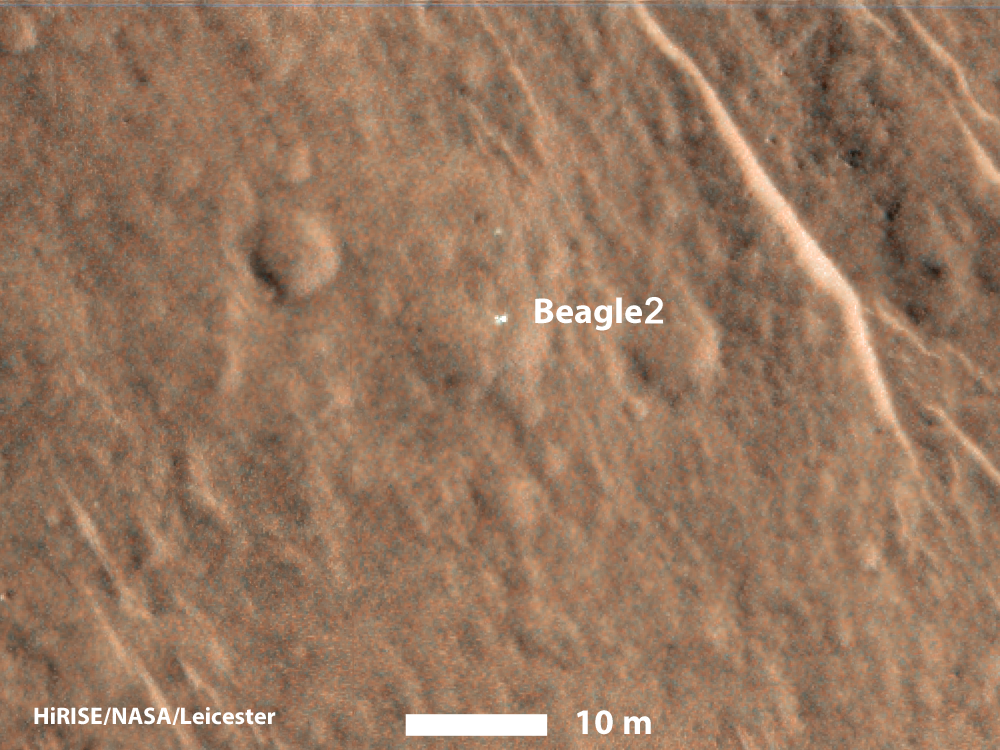

Beagle 2 Lander Observed by Mars Reconnaissance Orbiter

This annotated image shows a bright feature interpreted as the United Kingdom’s Beagle 2 Lander with solar arrays at least partially deployed on the surface of Mars.

Beagle 2 was released by the European Space Agency’s Mars Express orbiter but never heard from after its expected Dec. 25, 2003, landing. This and other images from the High Resolution Imaging Science Experiment (HiRISE) camera on NASA’s Mars Reconnaissance Orbiter have located the lander close to the center of its planned landing area.

The 10-meter scale bar indicates a dimension of 32.8 feet. The location is approximately 11.5 degrees north latitude, 90.4 degrees east latitude.

The image is an excerpt from HiRISE observation ESP_039308_1915, taken Dec. 15, 2014. Other image products from this observation are available at ESP_039308_1915.

The University of Arizona, Tucson, operates HiRISE, which was built by Ball Aerospace & Technologies Corp., Boulder, Colo. NASA’s Jet Propulsion Laboratory, a division of the California Institute of Technology in Pasadena, manages the Mars Reconnaissance Orbiter Project for NASA’s Science Mission Directorate, Washington.

Credit: NASA/JPL-Caltech/Univ. of Arizona/University of Leicester